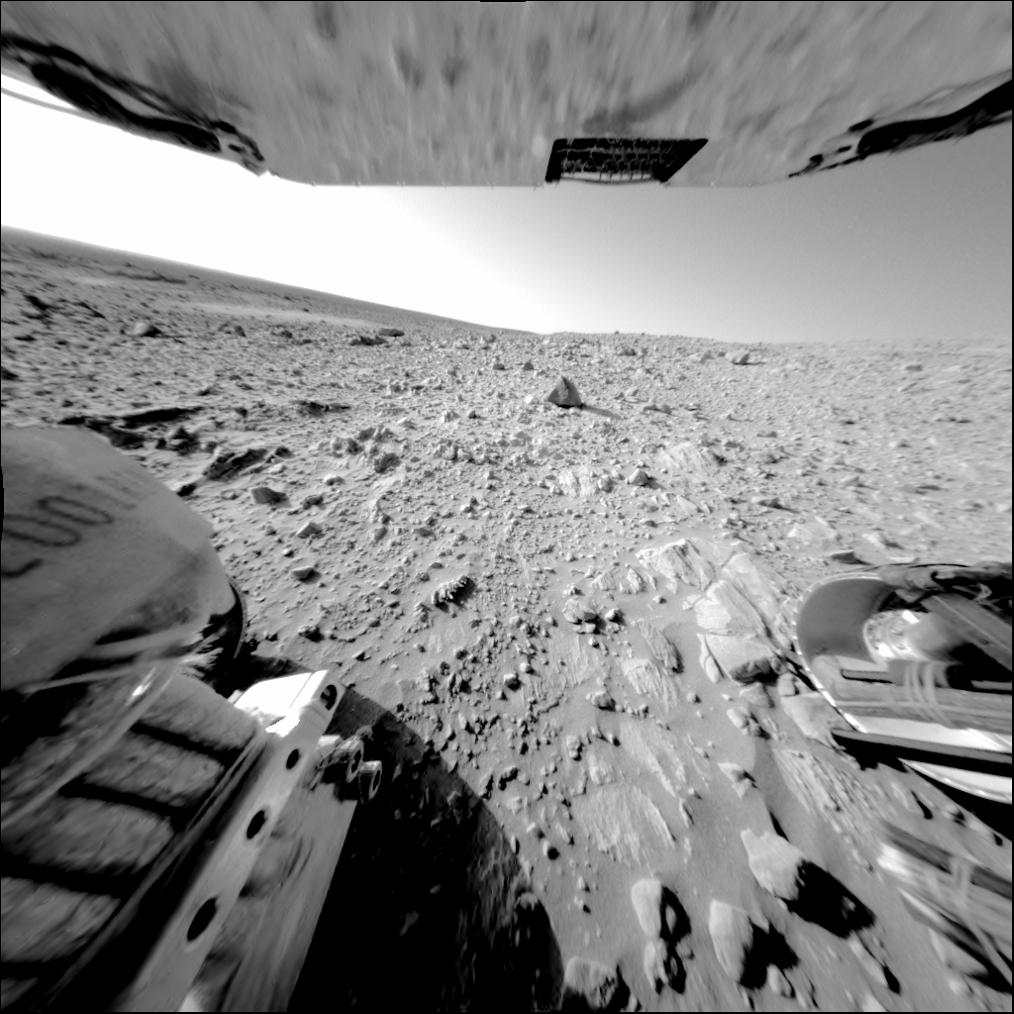

Rock Outcrop Under Spirit’s Wheels

After months of traveling across a cratered plain, NASA’s Mars Exploration Rover Spirit took this image of a large, continuous rock outcrop at the base of the “Columbia Hills.” The image was taken on sol 189 (July 15, 2004) with the rover’s rear hazard-avoidance camera. Spirit’s left rear wheel is visible in the image, along with rocks that have a somewhat layered appearnce.

The rover drove over this area backward on five wheels — a new strategy that will conserve the rover’s sixth, aging wheel for those times when it is needed most. Spirit is on its way to the north-facing slope of the hills, where it can look at rock outcrop in more detail, using more solar power.

Credit: NASA/JPL